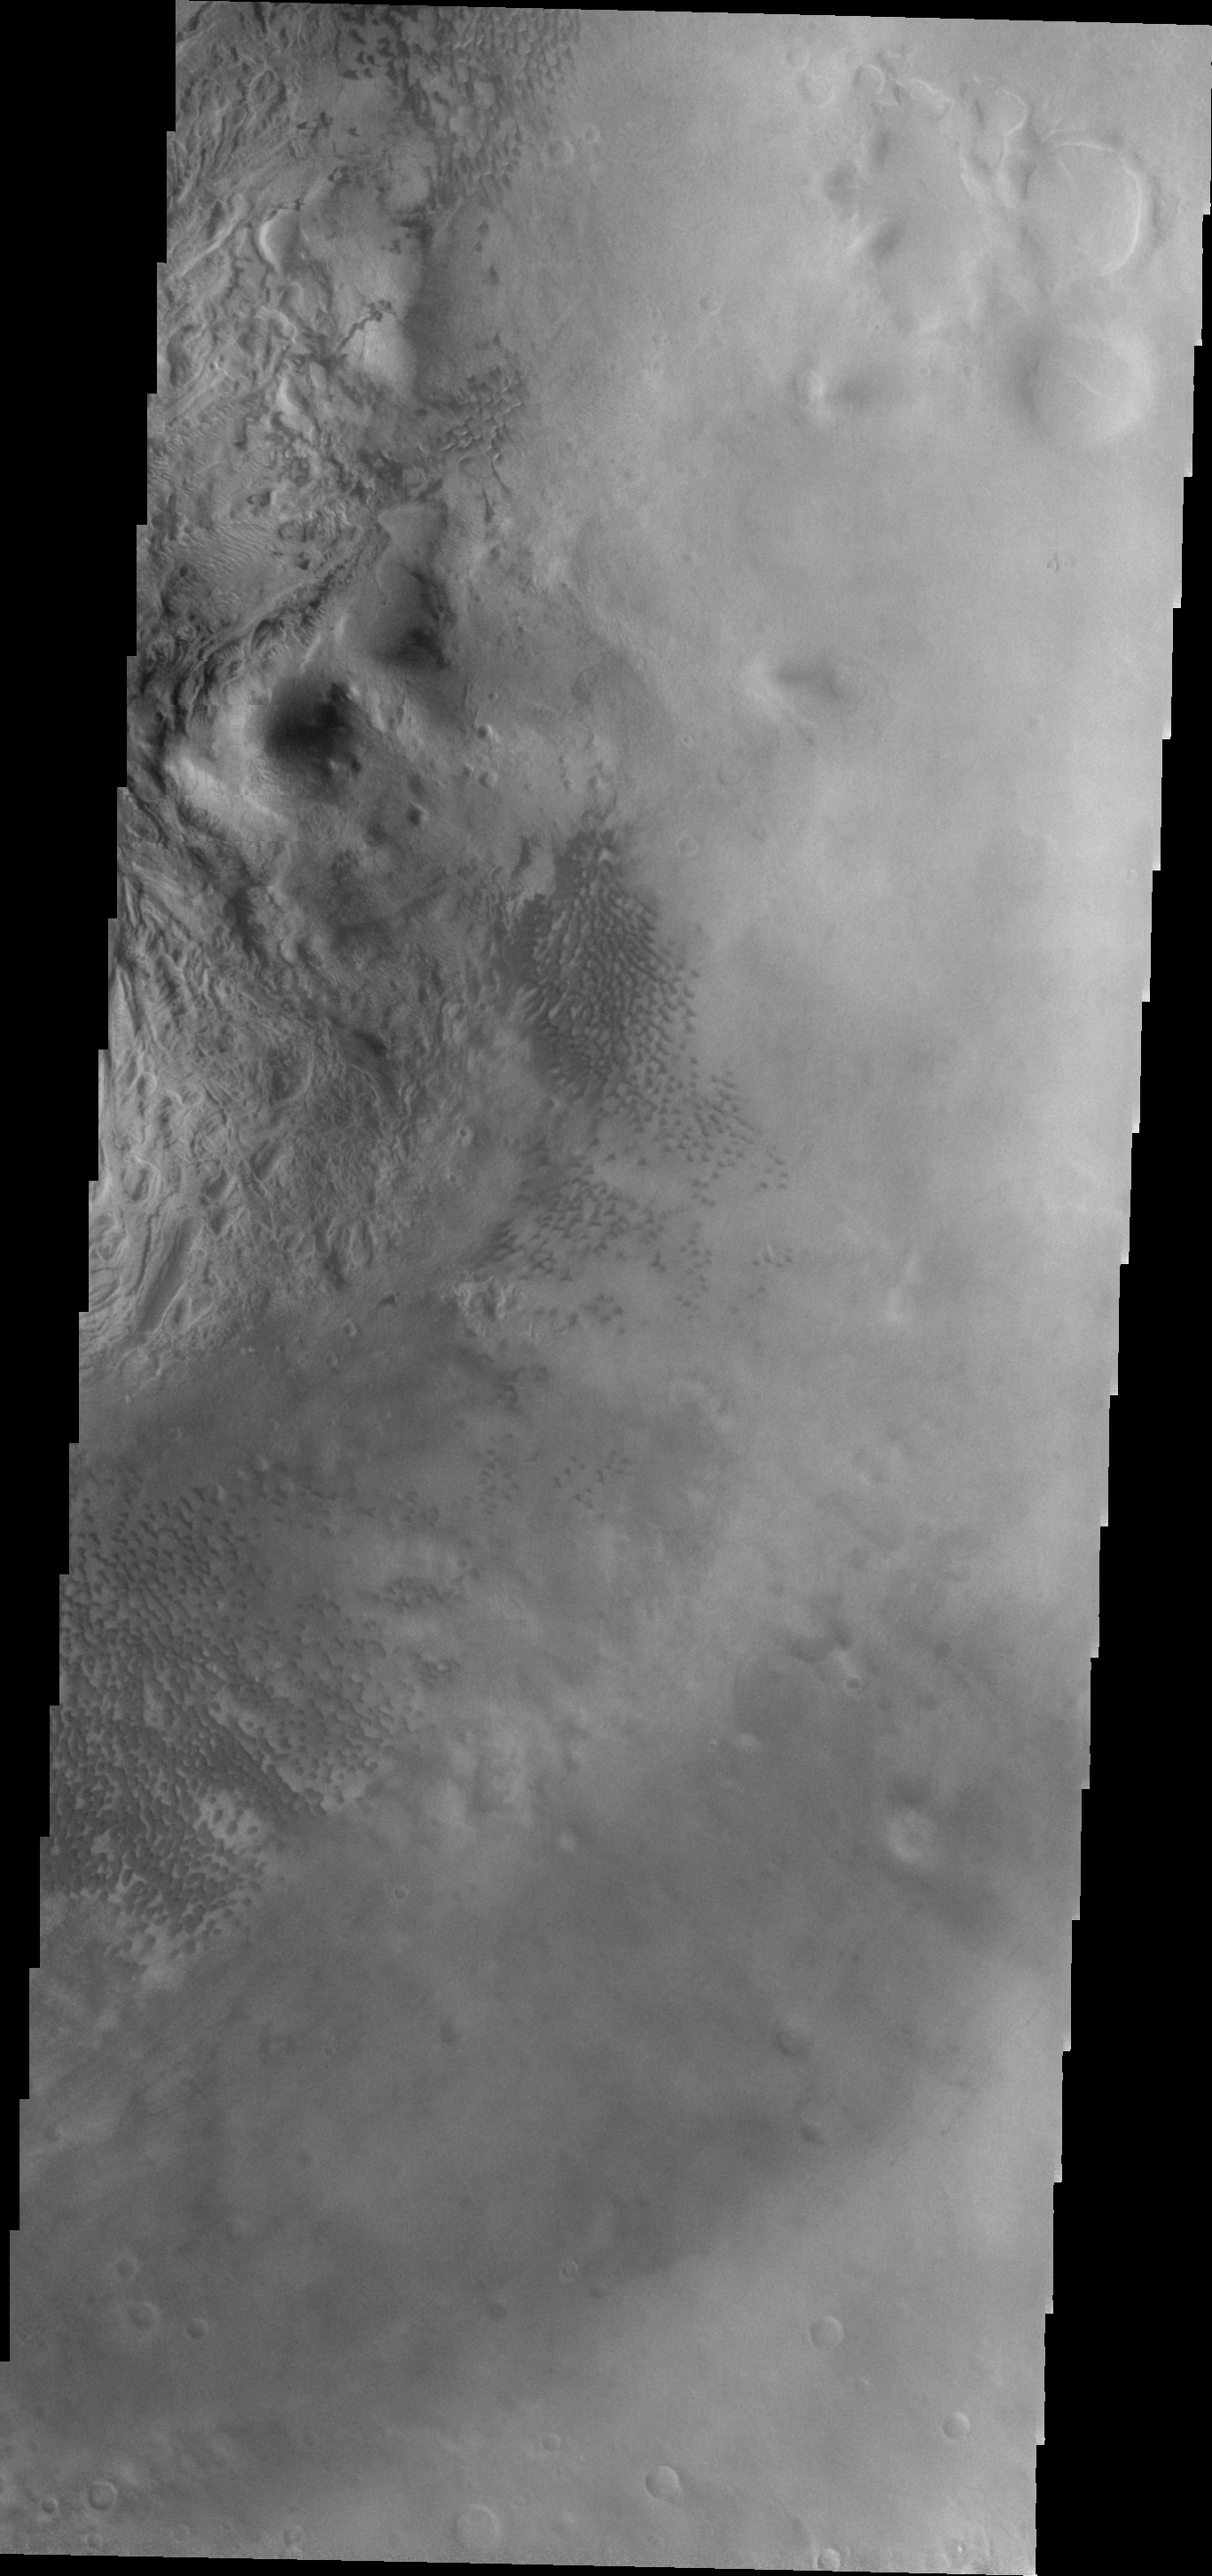

Moreux Crater

Small, dark sand dunes are located on the floor of Moreux Crater.

Image information: VIS instrument. Latitude 41.5N, Longitude 44.9E. 22 meter/pixel resolution.

Please see the THEMIS Data Citation Note for details on crediting THEMIS images.

Note: this THEMIS visual image has not been radiometrically nor geometrically calibrated for this preliminary release. An empirical correction has been performed to remove instrumental effects. A linear shift has been applied in the cross-track and down-track direction to approximate spacecraft and planetary motion. Fully calibrated and geometrically projected images will be released through the Planetary Data System in accordance with Project policies at a later time.

NASA’s Jet Propulsion Laboratory manages the 2001 Mars Odyssey mission for NASA’s Office of Space Science, Washington, D.C. The Thermal Emission Imaging System (THEMIS) was developed by Arizona State University, Tempe, in collaboration with Raytheon Santa Barbara Remote Sensing. The THEMIS investigation is led by Dr. Philip Christensen at Arizona State University. Lockheed Martin Astronautics, Denver, is the prime contractor for the Odyssey project, and developed and built the orbiter. Mission operations are conducted jointly from Lockheed Martin and from JPL, a division of the California Institute of Technology in Pasadena.

Credit: NASA/JPL/ASU